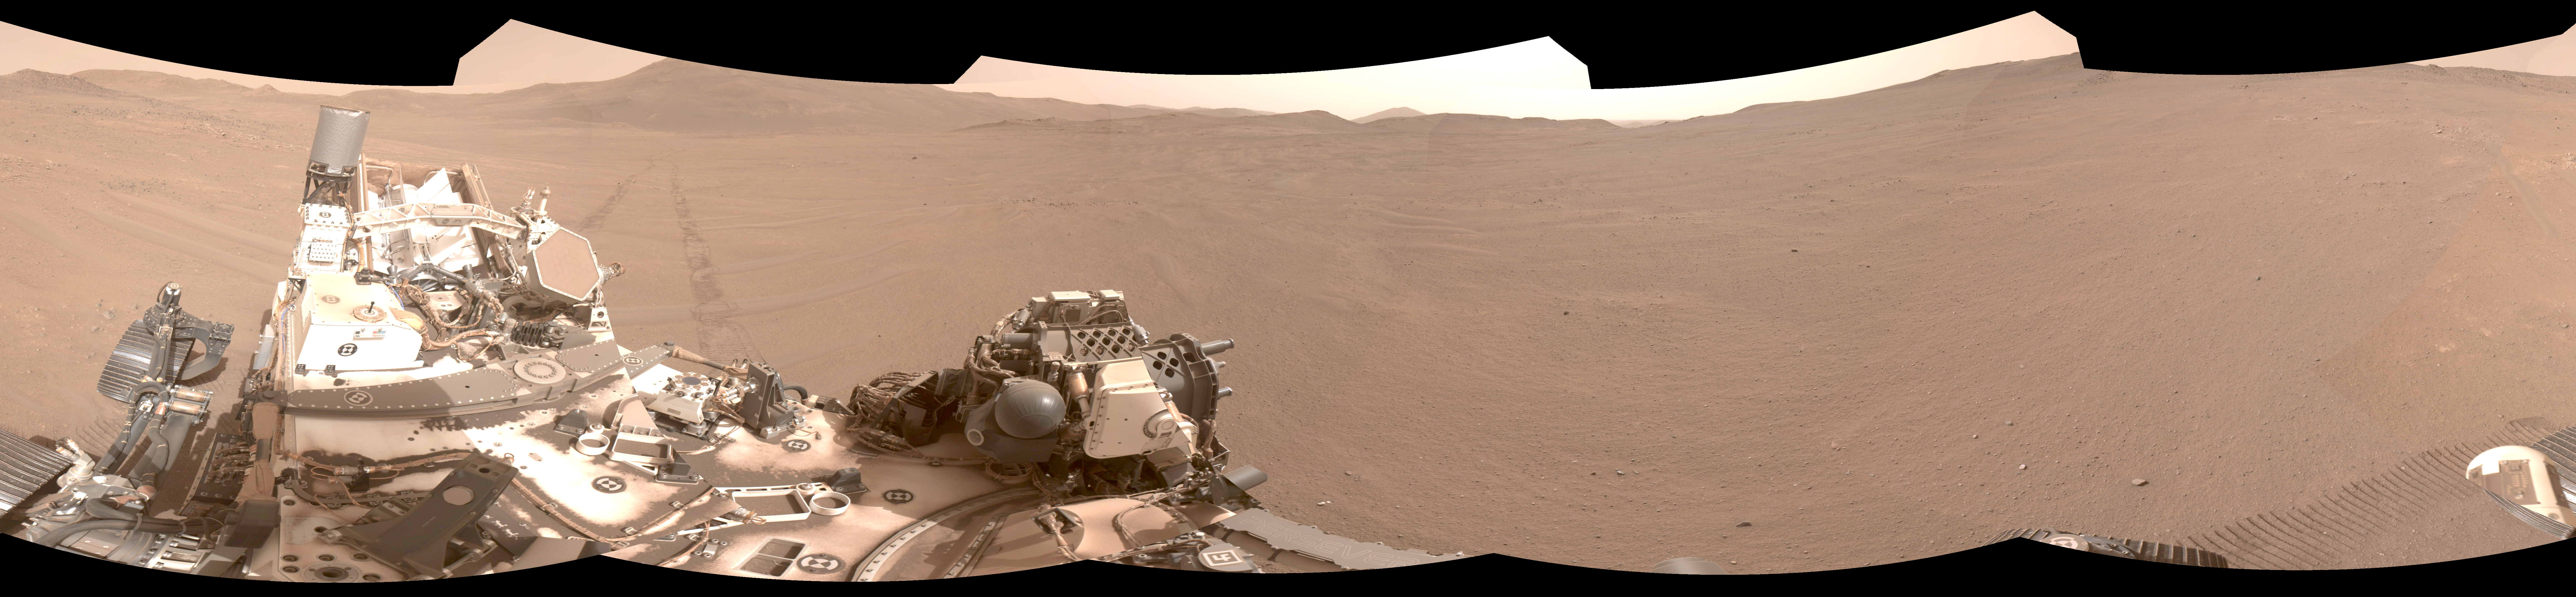

Perseverance Pinpoints Its Location at ‘Mala Mala’

Using its navigation cameras, NASA’s Perseverance Mars rover captured the five stereo pairs of images that make up this panorama on Feb. 2, 2026, the 1,762nd day, or sol, of the mission. A new technology called Mars Global Localization matched this 360-degree view to onboard orbital imagery from the agency’s Mars Reconnaissance Orbiter (MRO), enabling the rover to pinpoint its location on the Red Planet for the first time without human help. The rover is in a relatively featureless area dubbed “Mala Mala” on the rim of Jezero Crater.

NASA’s Jet Propulsion Laboratory developed Mars Global Localization, which features an algorithm that rapidly compares panoramic navcam shots to MRO orbital imagery. Running on a powerful processor that Perseverance originally used to communicate with the now-retired Ingenuity Mars Helicopter, the algorithm takes about two minutes to pinpoint the rover’s location within some 10 inches (25 centimeters).

Like NASA’s previous Mars rovers, Perseverance tracks its position using what’s called visual odometry, analyzing geologic features in camera images taken every few feet while accounting for wheel slippage. As tiny errors in the process add up over the course of each drive, the rover becomes increasingly unsure about its exact location. On long drives, the rover’s sense of its position can be off by than 100 feet (up to 35 meters). Believing it could be too close to hazardous terrain, the rover may prematurely end its drive and wait for instructions from Earth.

After each drive comes to a halt, the rover sends a 360-degree panorama to Earth, where mapping experts match the imagery with shots from MRO. The team then sends the rover its location and instructions for its next drive. That process can take a day or more. With Mars Global Localization, the rover can compare the images itself, determine its location, and roll ahead on its pre-planned route.

Managed for NASA by Caltech, JPL built and manages operations of the Perseverance rover. JPL also manages MRO for the agency’s Science Mission Directorate in Washington as part of its Mars Exploration Program portfolio.

Credit: NASA/JPL-Caltech